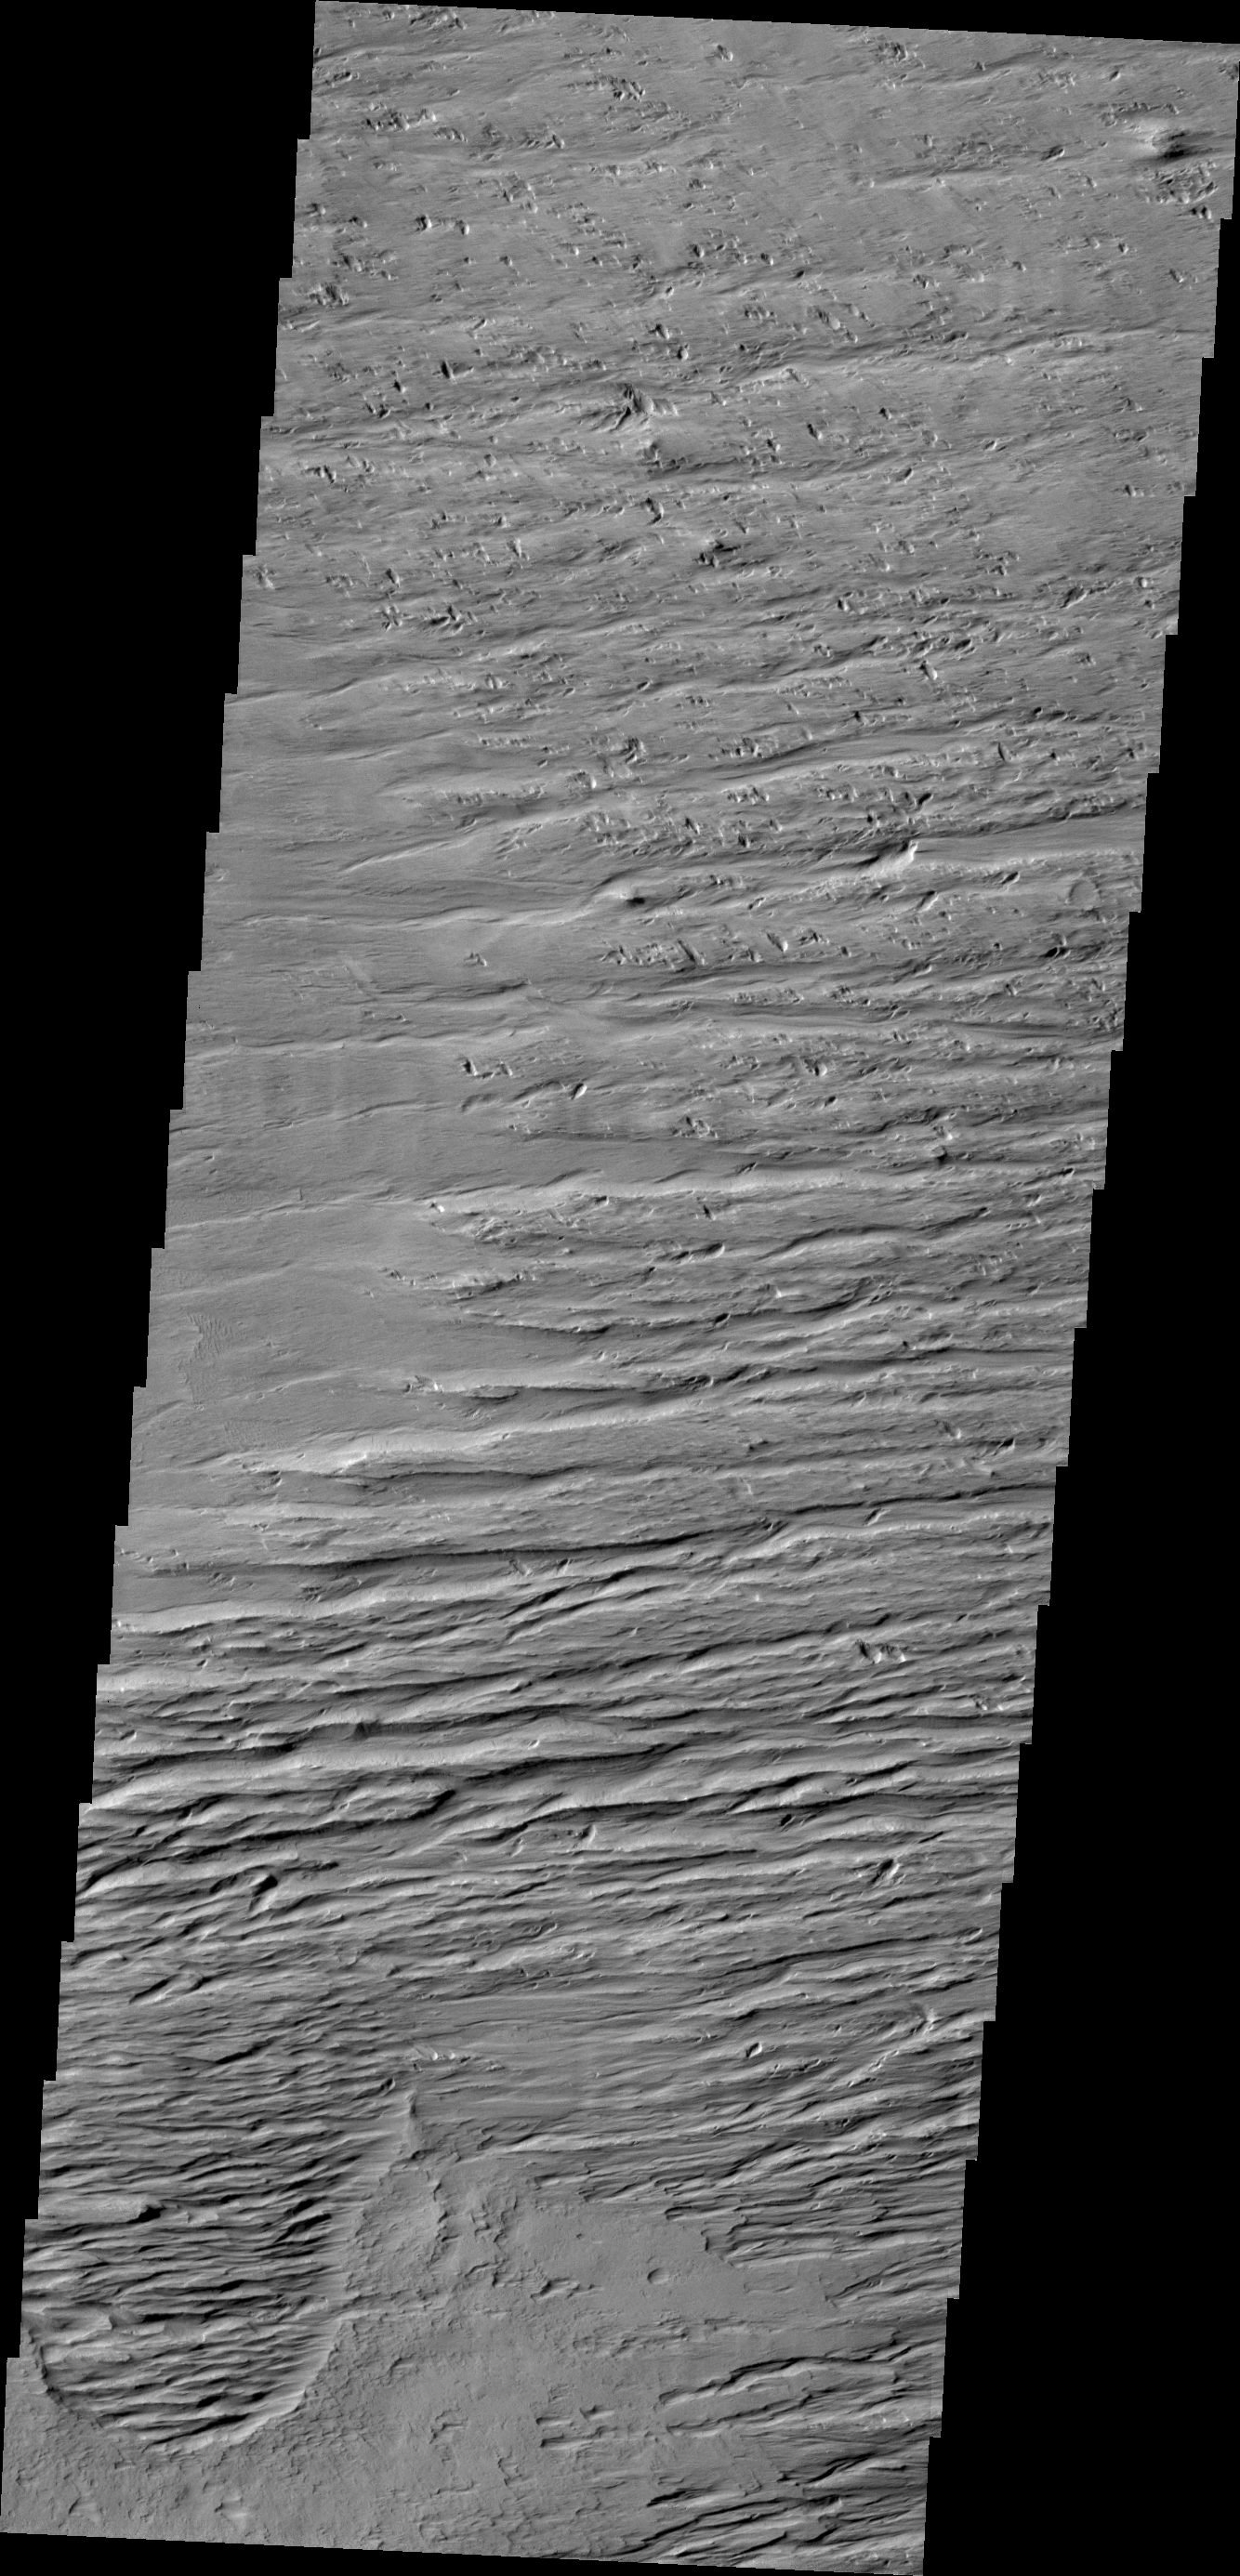

Wind Effects

This VIS image is located south of Olympus Mons and east of Gordii Dorsum, in a heavily wind eroded region. The winds are predominately east/west in this area.

Credit: NASA/JPL/ASU